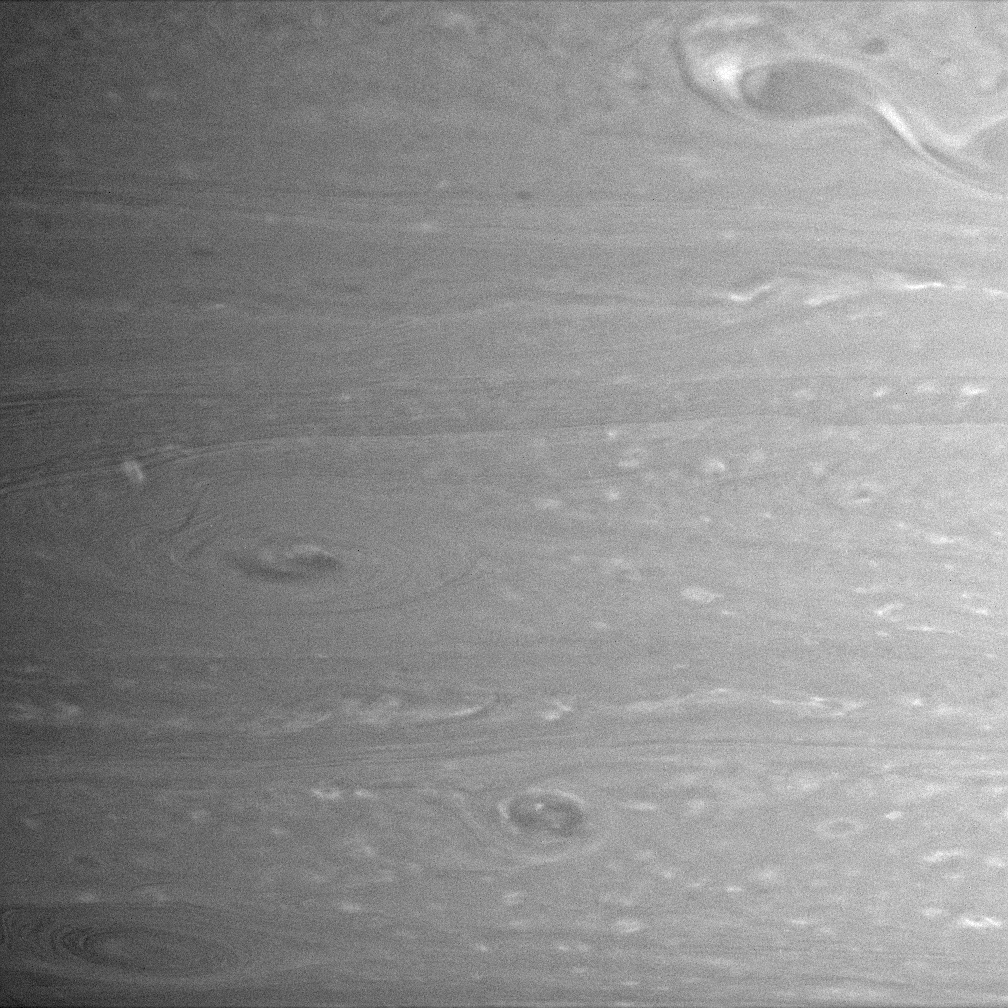

Restless Atmosphere

Several whirling storms churn through this scene from Saturn’s atmosphere, obtained by the Cassini spacecraft.

It is common on Saturn to see bright rings around dark atmospheric vortices, as in this view. The large vortex at the upper right appears to have material flowing either into or out of it.

The image was taken with the Cassini spacecraft narrow-angle camera on Feb. 5, 2005, at a distance of approximately 3.4 million kilometers (2.1 million miles) from Saturn through a filter sensitive to wavelengths of infrared light centered at 750 nanometers. The image scale is 20 kilometers (12 miles) per pixel.

The Cassini-Huygens mission is a cooperative project of NASA, the European Space Agency and the Italian Space Agency. The Jet Propulsion Laboratory, a division of the California Institute of Technology in Pasadena, manages the mission for NASA’s Science Mission Directorate, Washington, D.C. The Cassini orbiter and its two onboard cameras were designed, developed and assembled at JPL. The imaging team is based at the Space Science Institute, Boulder, Colo.

Credit: NASA/JPL/Space Science Institute